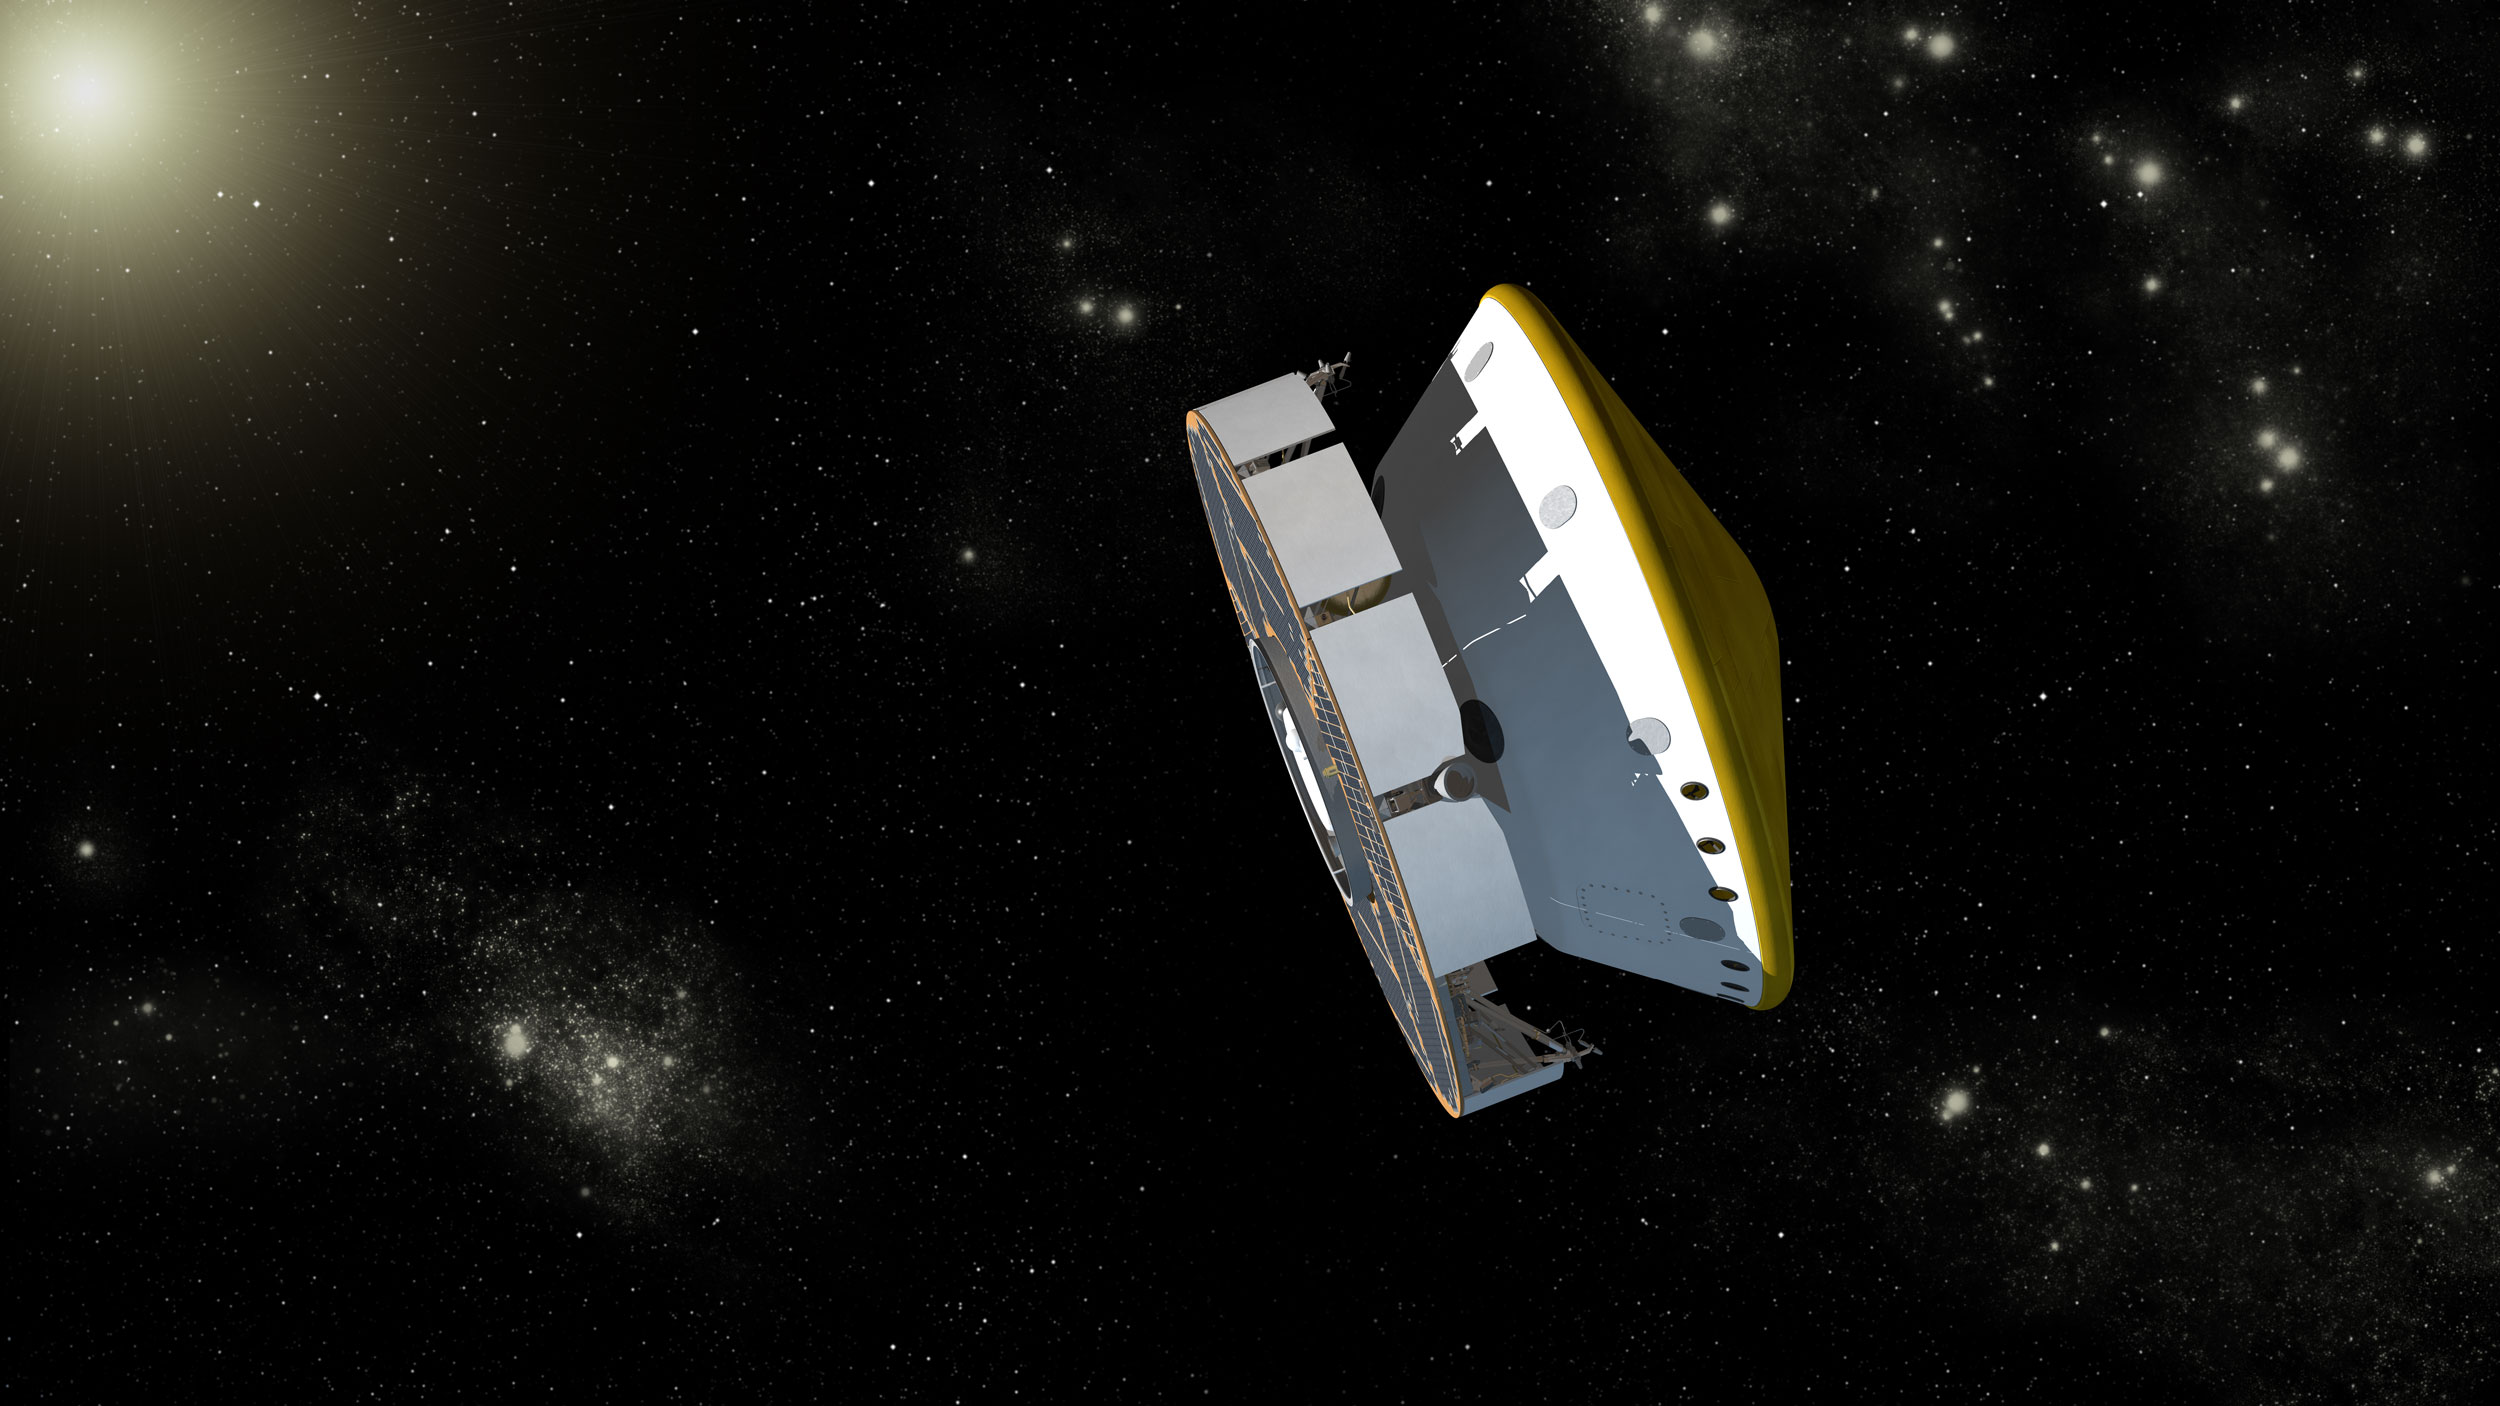

Mars Science Laboratory Spacecraft During Cruise, Artist’s Concept

This is an artist’s concept of NASA’s Mars Science Laboratory spacecraft during its cruise phase between launch and final approach to Mars. The spacecraft includes a disc-shaped cruise stage (on the left) attached to the aeroshell. The spacecraft’s rover (Curiosity) and descent stage are tucked inside the aeroshell.

Along the way to Mars, the cruise stage will perform several trajectory correction maneuvers to adjust the spacecraft’s path toward its final, precise landing site on Mars. The Mars Science Laboratory spacecraft will use the stars to navigate. A star scanner on the cruise stage will help keep the spacecraft on track by constantly monitoring its position relative to stars in our Milky Way galaxy. The cruise stage will have its own miniature propulsion system, consisting of eight thrusters to be fired on command using hydrazine fuel in two titanium tanks. It will also have its own power system, consisting of a solar array for providing continuous power. The vehicle will maintain stability by spinning about its central axis at two revolutions per minute.

The Mars Science Laboratory spacecraft is being prepared for launch during Nov. 25 to Dec. 18, 2011. Landing on Mars is in early August 2012. In a prime mission lasting one Martian year (nearly two Earth years) researchers will use the rover’s tools to study whether the landing region has had environmental conditions favorable for supporting microbial life and for preserving clues about whether life existed.

NASA’s Jet Propulsion Laboratory, a division of the California Institute of Technology, Pasadena, Calif., manages the Mars Science Laboratory Project for the NASA Science Mission Directorate, Washington.

Credit: NASA/JPL-Caltech